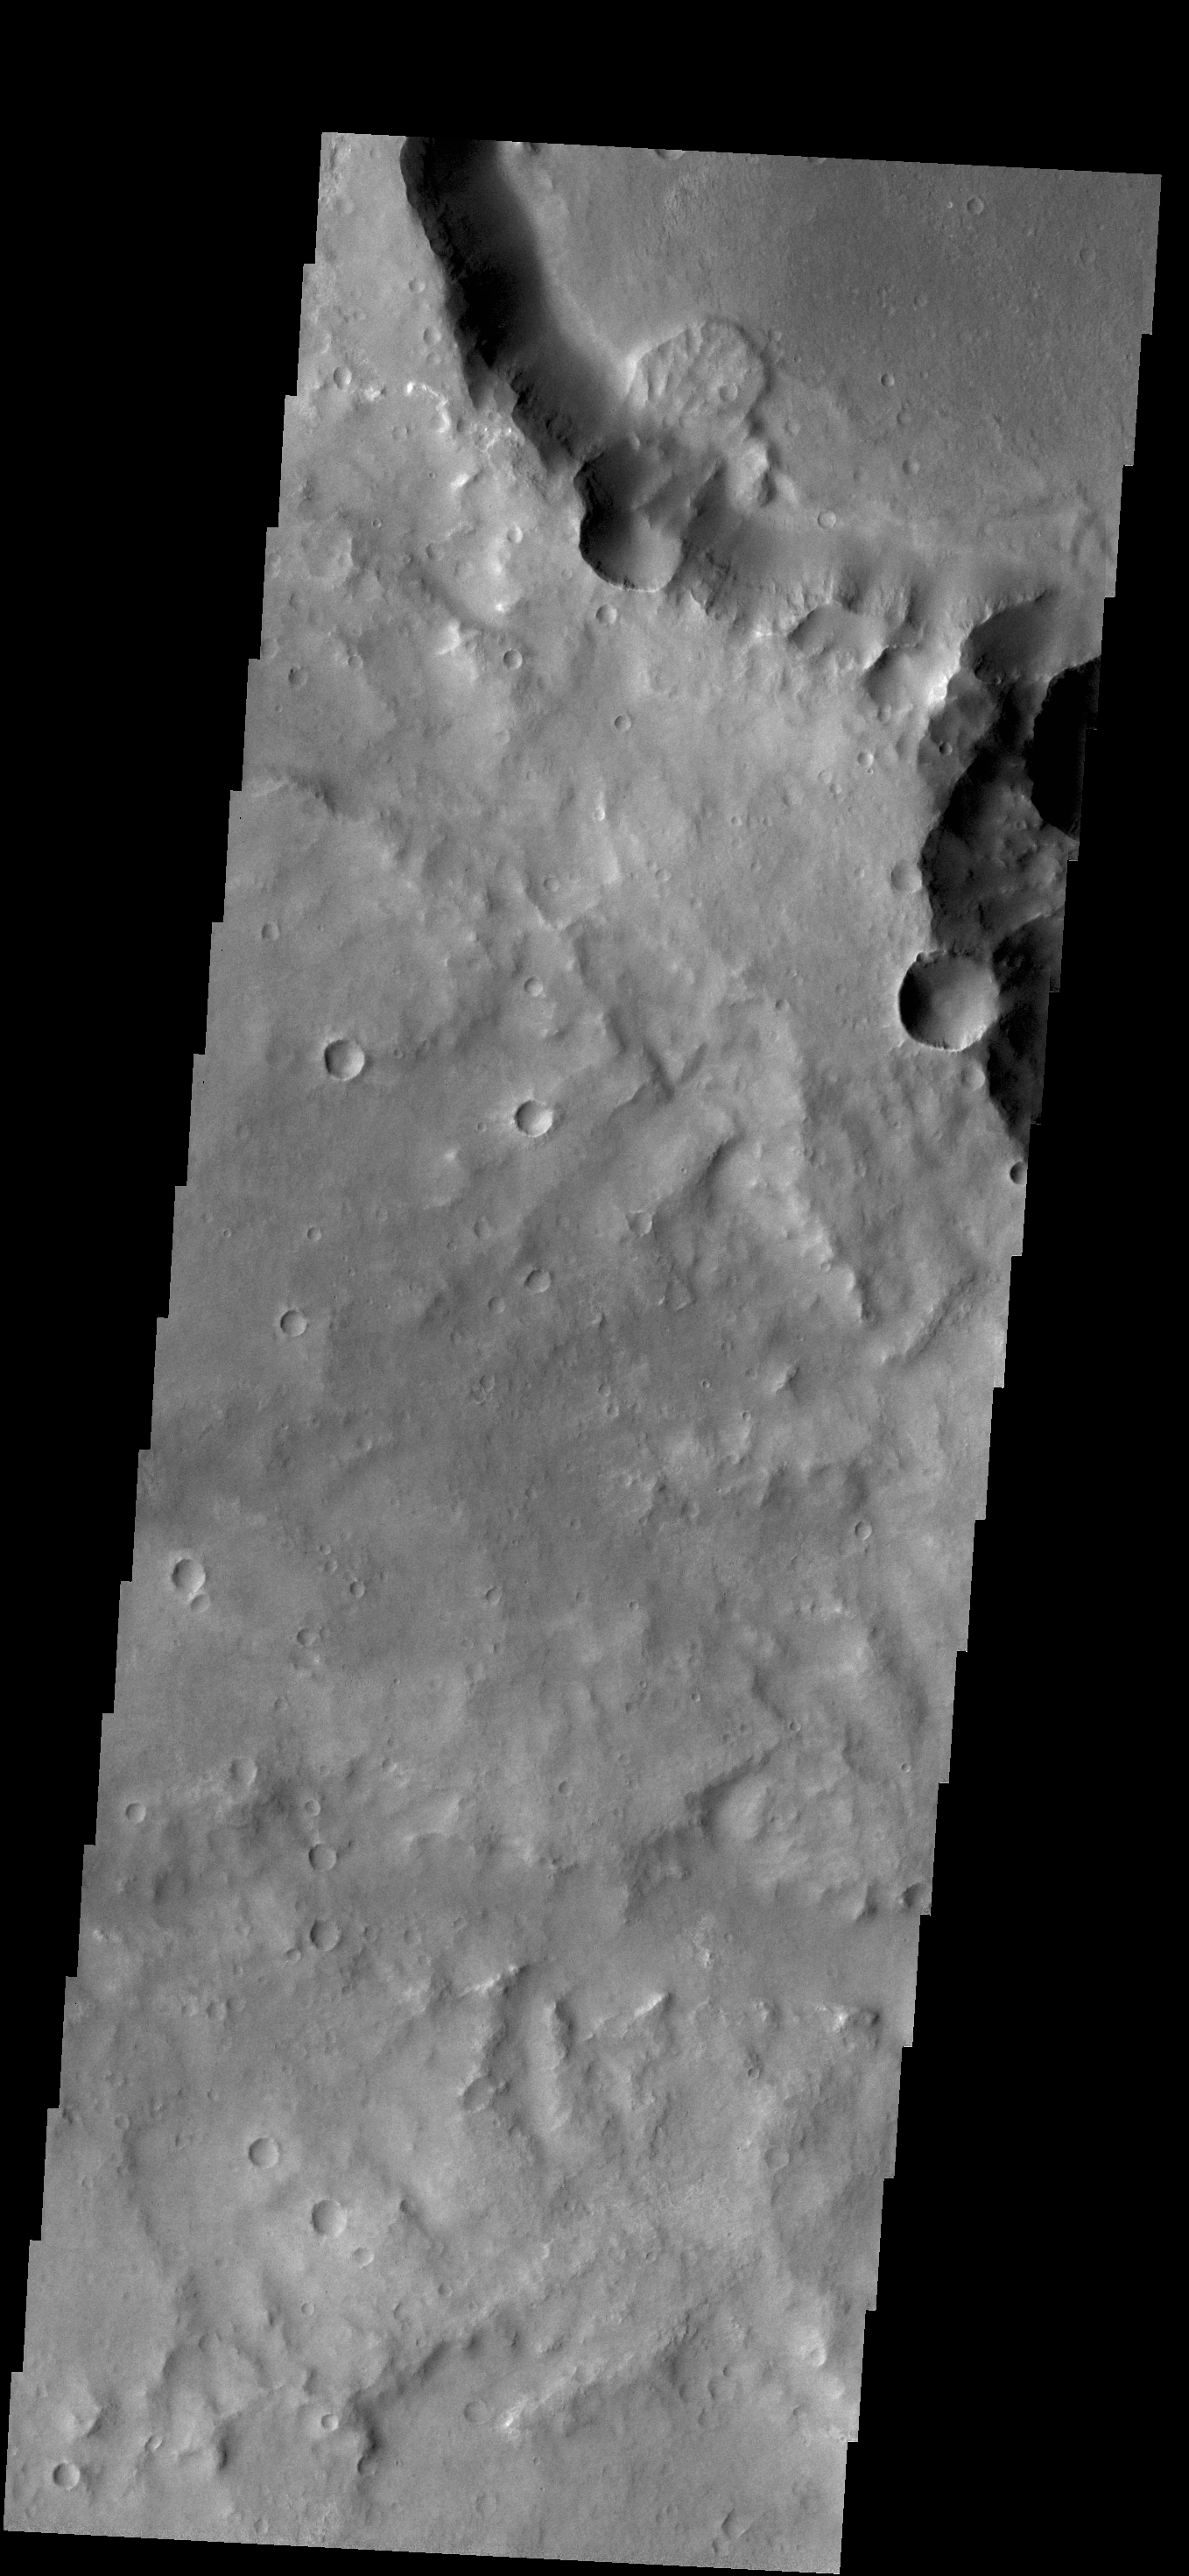

Landslide

This small landslide deposit is located in an unnamed crater in Margaritifer Terra.

Credit: NASA/JPL/ASU